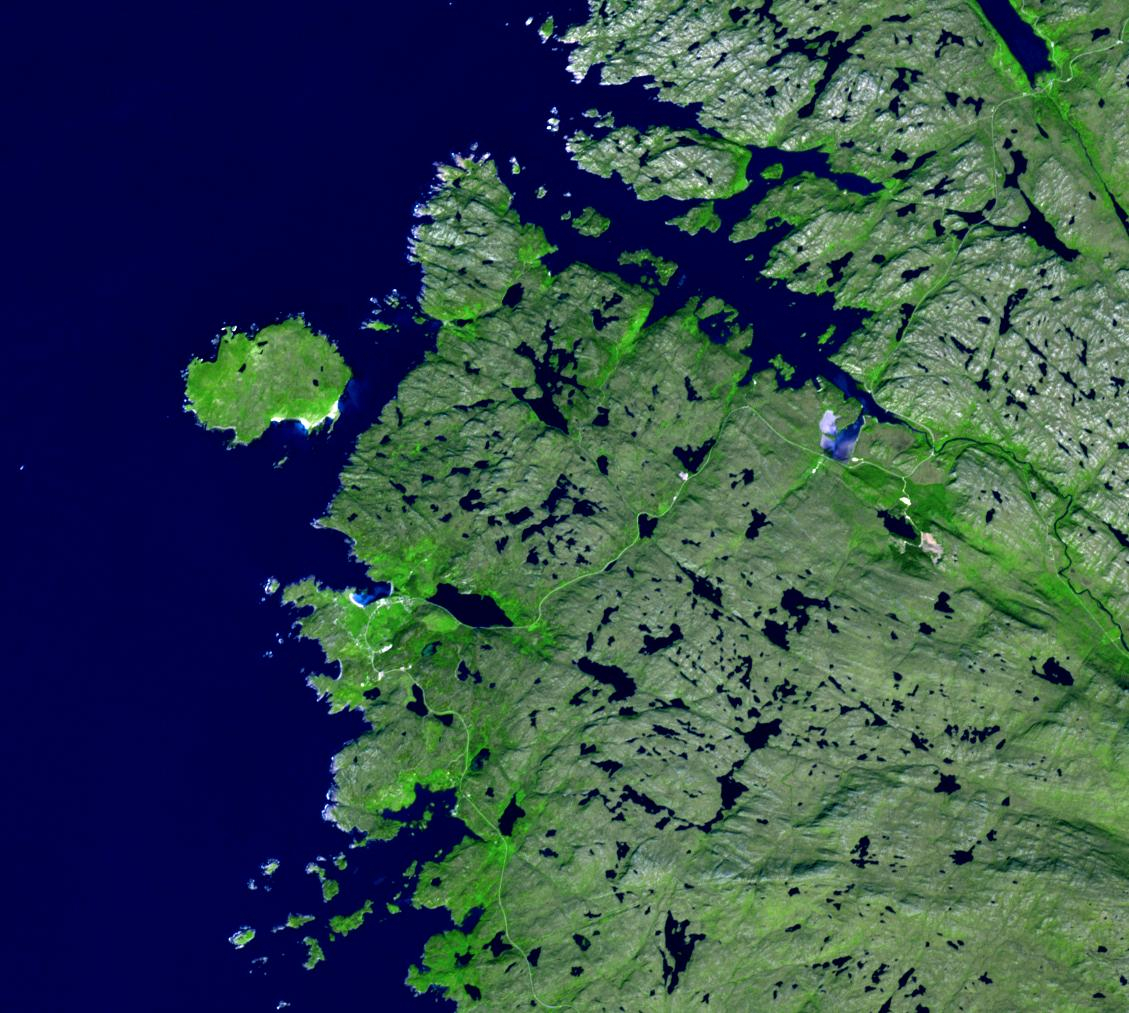

Handa Island, Scotland

Every spring almost 100,000 seabirds come to the small island of Handa, off Scotland’s northwest coast. A short ferry ride takes visitors to one of the largest breeding colonies in Europe. Species include guillemots, great skuas, razorbills and puffins. The image was acquired July 2, 2021, covers an area of 15.2 by 16.9 km, and is located at 58.4 degrees north, 5.2 degrees west.

With its 14 spectral bands from the visible to the thermal infrared wavelength region and its high spatial resolution of about 50 to 300 feet (15 to 90 meters), ASTER images Earth to map and monitor the changing surface of our planet. ASTER is one of five Earth-observing instruments launched Dec. 18, 1999, on Terra. The instrument was built by Japan’s Ministry of Economy, Trade and Industry. A joint U.S./Japan science team is responsible for validation and calibration of the instrument and data products.

The broad spectral coverage and high spectral resolution of ASTER provides scientists in numerous disciplines with critical information for surface mapping and monitoring of dynamic conditions and temporal change. Example applications are monitoring glacial advances and retreats; monitoring potentially active volcanoes; identifying crop stress; determining cloud morphology and physical properties; wetlands evaluation; thermal pollution monitoring; coral reef degradation; surface temperature mapping of soils and geology; and measuring surface heat balance.

The U.S. science team is located at NASA’s Jet Propulsion Laboratory in Pasadena, Calif. The Terra mission is part of NASA’s Science Mission Directorate, Washington.

Credit: NASA/METI/AIST/Japan Space Systems, and U.S./Japan ASTER Science Team